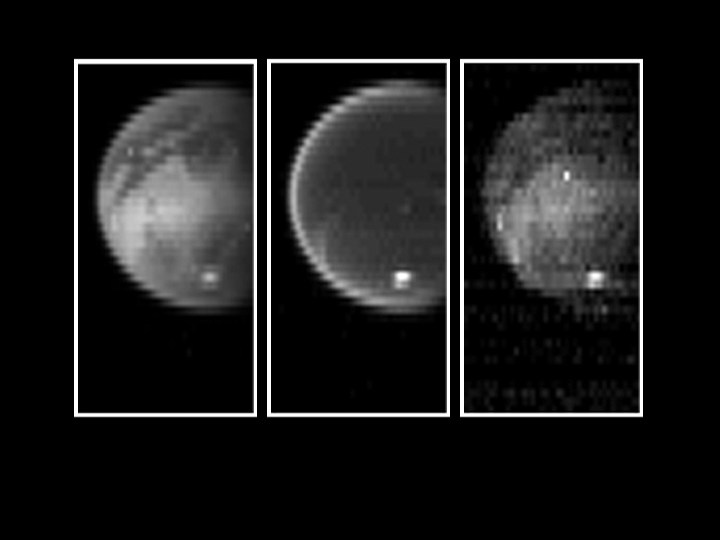

Titan’s Surface Revealed

Figure 1

Piercing the ubiquitous layer of smog enshrouding Titan, these images from the Cassini visual and infrared mapping spectrometer reveals an exotic surface covered with a variety of materials in the southern hemisphere.

Using near-infrared colors — some three times deeper in the red visible to the human eye — these images reveal the surface with unusual clarity. The left image shows a variety of surface features at a wavelength of 2.0 microns. The darker areas are possibly regions of relatively pure water ice, while the brighter regions likely have a much higher amount of non-ice materials such as simple hydrocarbons. The middle image measured at a wavelength of 2.8 microns shows a very dark surface almost everywhere, as expected for a surface of water ice and simple hydrocarbons. The image on the right, taken at 5.0 microns, is similar to the left image, indicating dark icy regions and brighter hydrocarbon-rich materials. A bright cloud of methane particles is apparent in all three images near the south pole. It’s persistence over an extensive range of colors indicates that these cloud particles are large compared to the typical haze particles surrounding the planet, suggesting a dynamically active atmosphere near the South Pole.

The Cassini-Huygens mission is a cooperative project of NASA, the European Space Agency and the Italian Space Agency. The Jet Propulsion Laboratory, a division of the California Institute of Technology in Pasadena, manages the Cassini-Huygens mission for NASA’s Office of Space Science, Washington, D.C. The Cassini orbiter was designed, developed and assembled at JPL. The visible and infrared mapping spectrometer team is based at the University of Arizona, Tucson.

Credit: NASA/JPL/University of Arizona